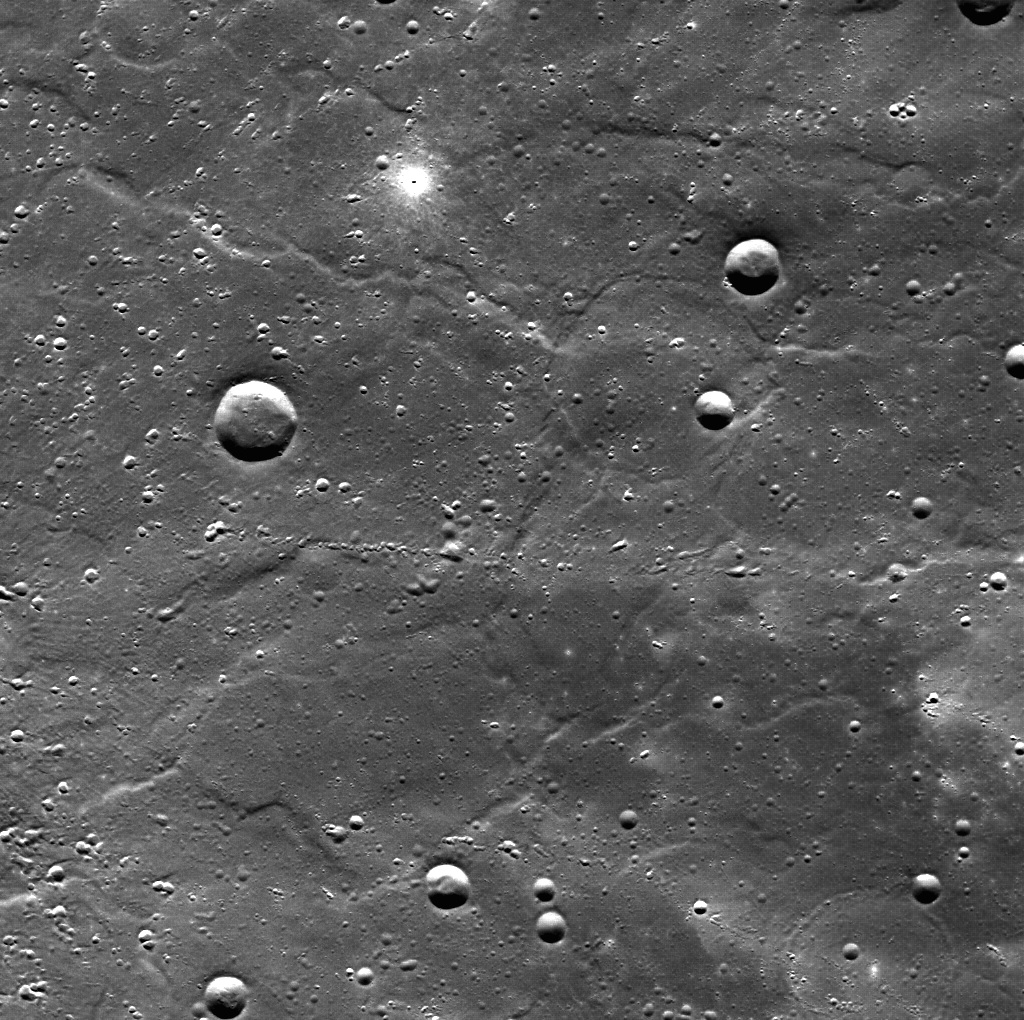

Two Kinds of Small Craters

This image covers an area of ridged plains to the east of the rim of Hokusai crater on Mercury. The crater’s bright rays and ejecta cross the location. The image has higher spatial resolution and a more favorable viewing angle than the coverage of Hokusai from MESSENGER’s second flyby and is just one of many images of this impact crater and its environs being collected as part of commissioning activities during MESSENGER’s first orbits around Mercury. Here we see chains of small secondary craters that were formed by chunks of debris thrown out of Hokusai during its formation, surrounded by more diffuse high-reflectance rays. A very small, very bright, very fresh (young) primary impact crater and its ejecta blanket light up the top-middle part of the image. North is approximately to the top in this image.

On March 17, 2011 (March 18, 2011, UTC), MESSENGER became the first spacecraft ever to orbit the planet Mercury. The mission is currently in its commissioning phase, during which spacecraft and instrument performance are verified through a series of specially designed checkout activities. In the course of the one-year primary mission, the spacecraft’s seven scientific instruments and radio science investigation will unravel the history and evolution of the Solar System’s innermost planet. Visit the Why Mercury? section of this website to learn more about the science questions that the MESSENGER mission has set out to answer.

Date acquired: March 30, 2011
Image Mission Elapsed Time (MET): 209982350
Image ID: 69294
Instrument: Wide Angle Camera (WAC) of the Mercury Dual Imaging System (MDIS)
WAC filter: 7 (748 nanometers wavelength)
Center Latitude: 56.5°
Center Longitude: 23.5° E
Resolution: 187 meters/pixel
Scale: The scene is about 191 kilometers across (119 miles).

These images are from MESSENGER, a NASA Discovery mission to conduct the first orbital study of the innermost planet, Mercury. For information regarding the use of images, see the MESSENGER image use policy.

Credit: NASA/Johns Hopkins University Applied Physics Laboratory/Carnegie Institution of Washington